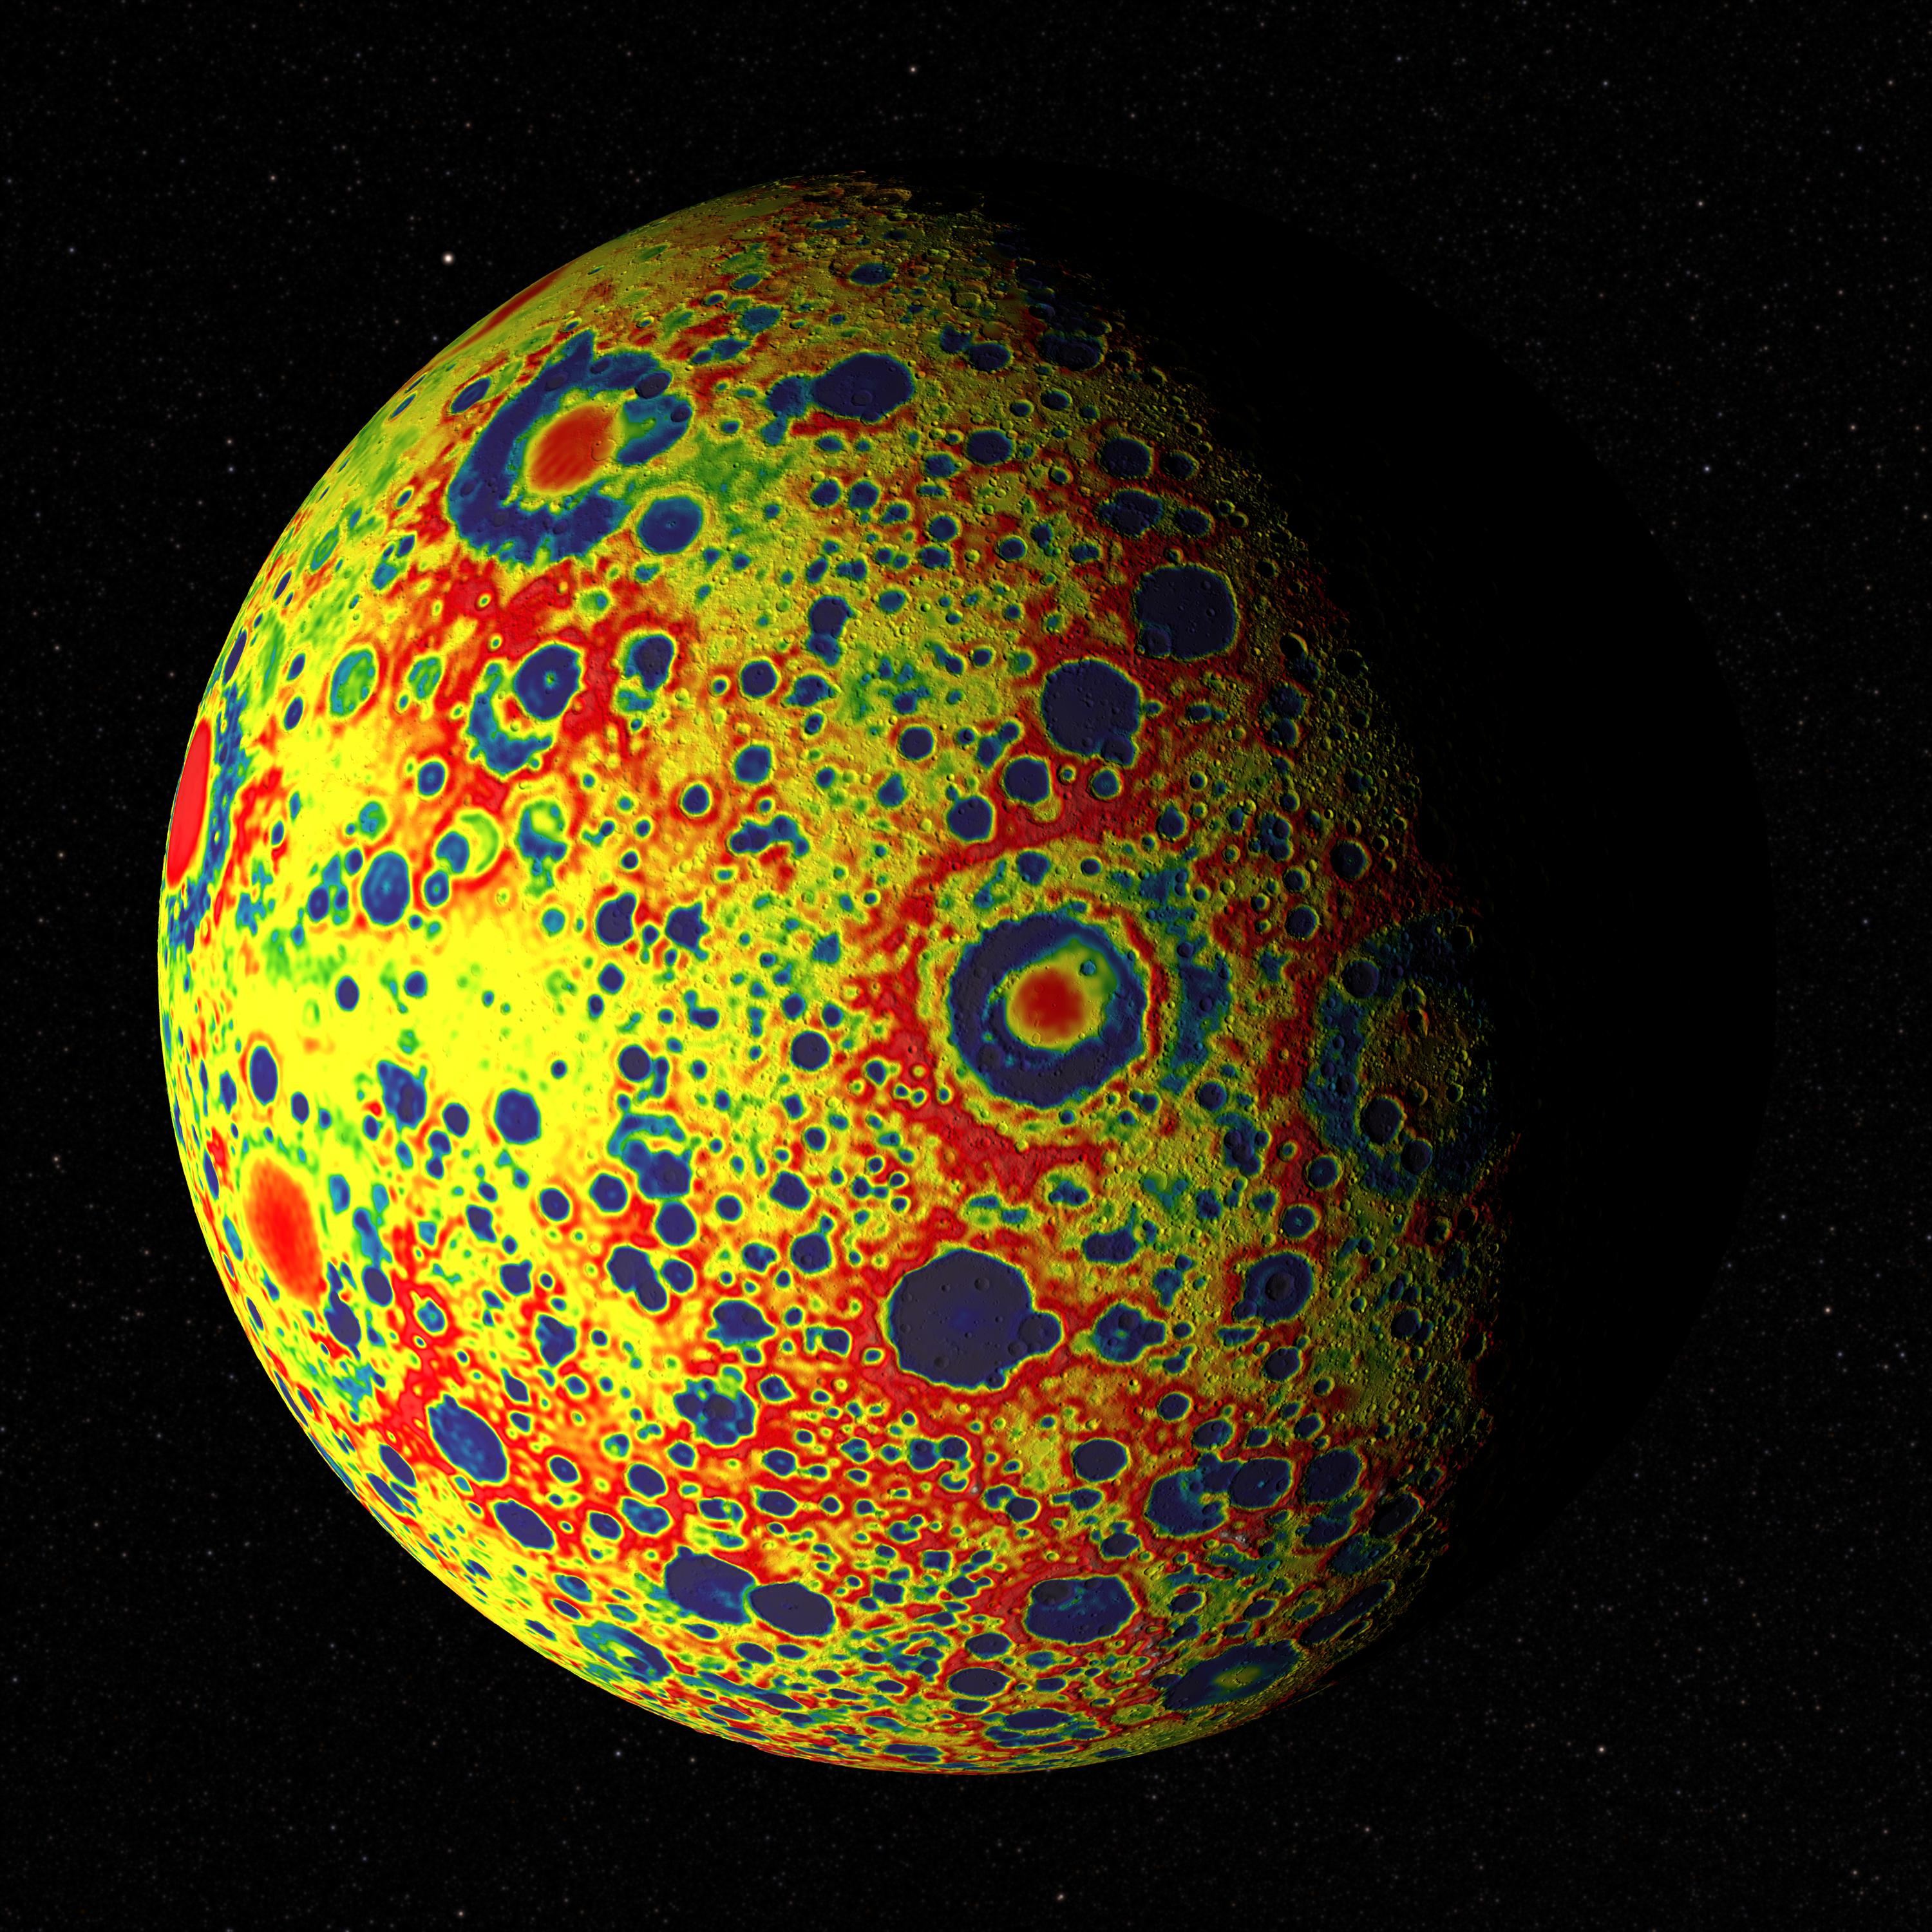

Free-Air Gravity Map of the Moon

If the Moon were a perfectly smooth sphere of uniform density, the gravity map would be a single, featureless color, indicating that the force of gravity at a given elevation was the same everywhere. But like other rocky bodies in the solar system, including Earth, the Moon has both a bumpy surface and a lumpy interior. Spacecraft in orbit around the Moon experience slight variations in gravity caused by both of these irregularities. The free-air gravity map shows deviations from the mean, the gravity that a cueball Moon would have. The deviations are measured in milliGals, a unit of acceleration. On the map, dark purple is at the low end of the range, at around -400 mGals, and red is at the high end near +400 mGals. Yellow denotes the mean. These views show a part of the Moon's surface that's never visible from Earth. They are centered on lunar coordinates 29°N 142°E. The large, multi-ringed impact feature near the center is Mare Moscoviense. The crater Mendeleev is south of this. The digital elevation model for the terrain is from the Lunar Reconnaissance Orbiter laser altimeter (LOLA). Merely for plausibility, the sun angle and starry background are accurate for specific dates (December 21, 2012, 0:00 UT and January 8, 2013, 14:00 UT, respectively).

Credit: NASA's Goddard Goddard Space Flight Center Scientific Visualization Studio